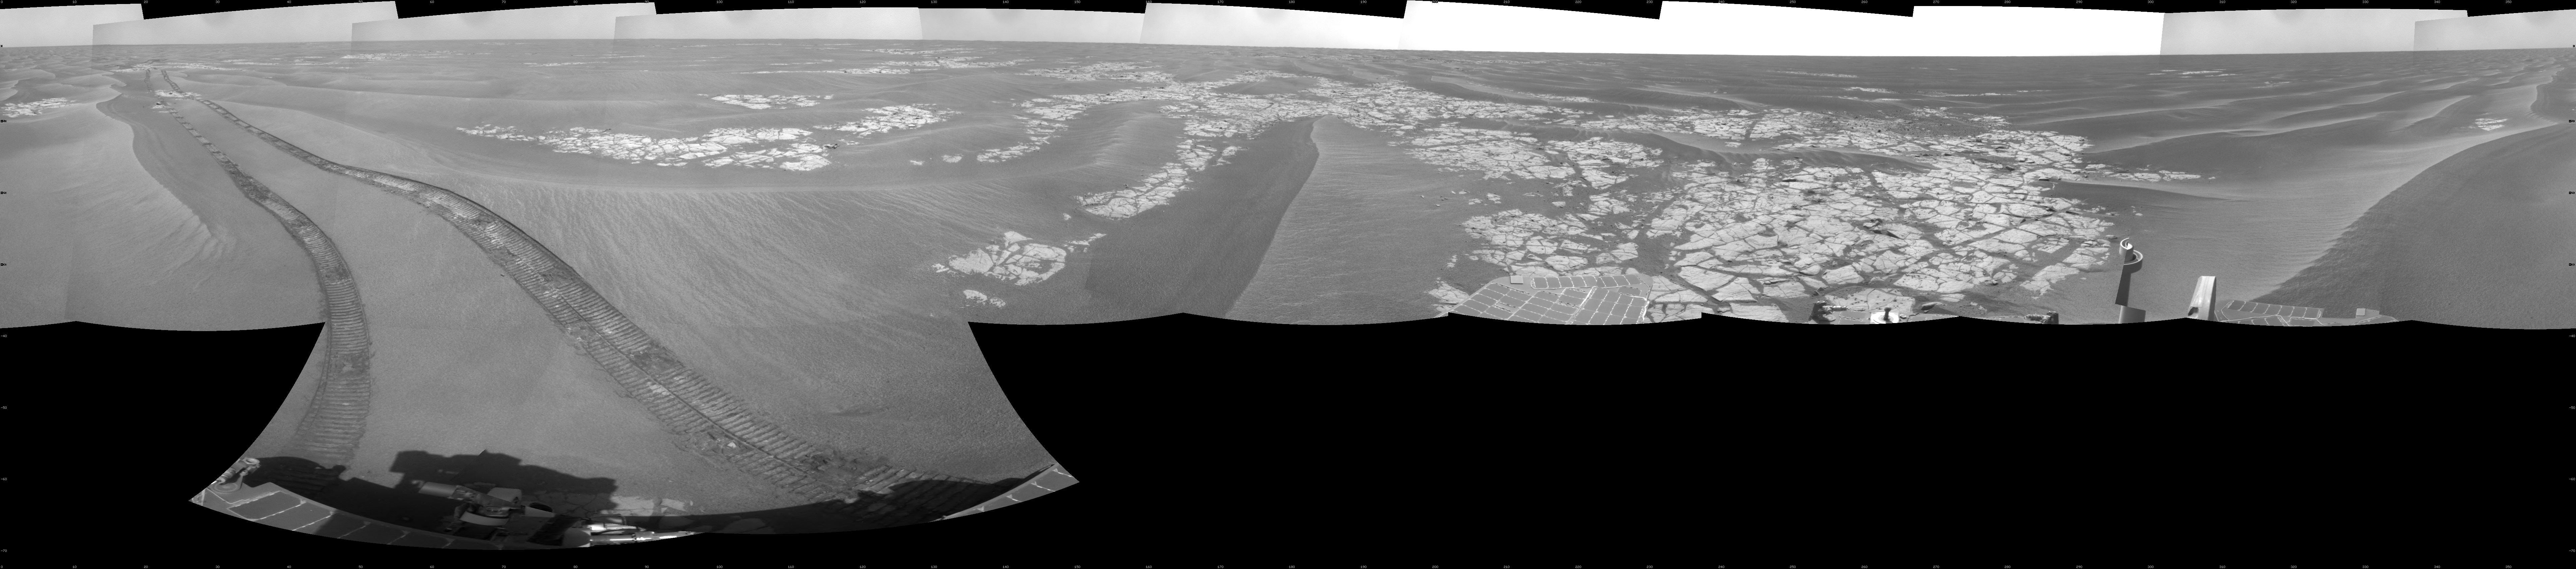

Opportunity’s View on Sols 1803 and 1804

NASA’s Mars Exploration Rover Opportunity used its navigation camera to take the images combined into this full-circle view of the rover’s surroundings during the 1,803rd and 1,804th Martian days, or sols, of Opportunity’s surface mission (Feb. 18 and 19, 2009). South is at the center; north at both ends.

The rover had driven 55 meters on Sol 1803 before beginning to take the frames in this view. Tracks from that drive recede northward. For scale, the distance between the parallel wheel tracks is about 1 meter (about 40 inches).

The terrain in this portion of Mars’ Meridiani Planum region includes dark-toned sand ripples and lighter-toned bedrock.

This view is presented as a cylindrical projection with geometric seam correction.

Credit: NASA/JPL-Caltech